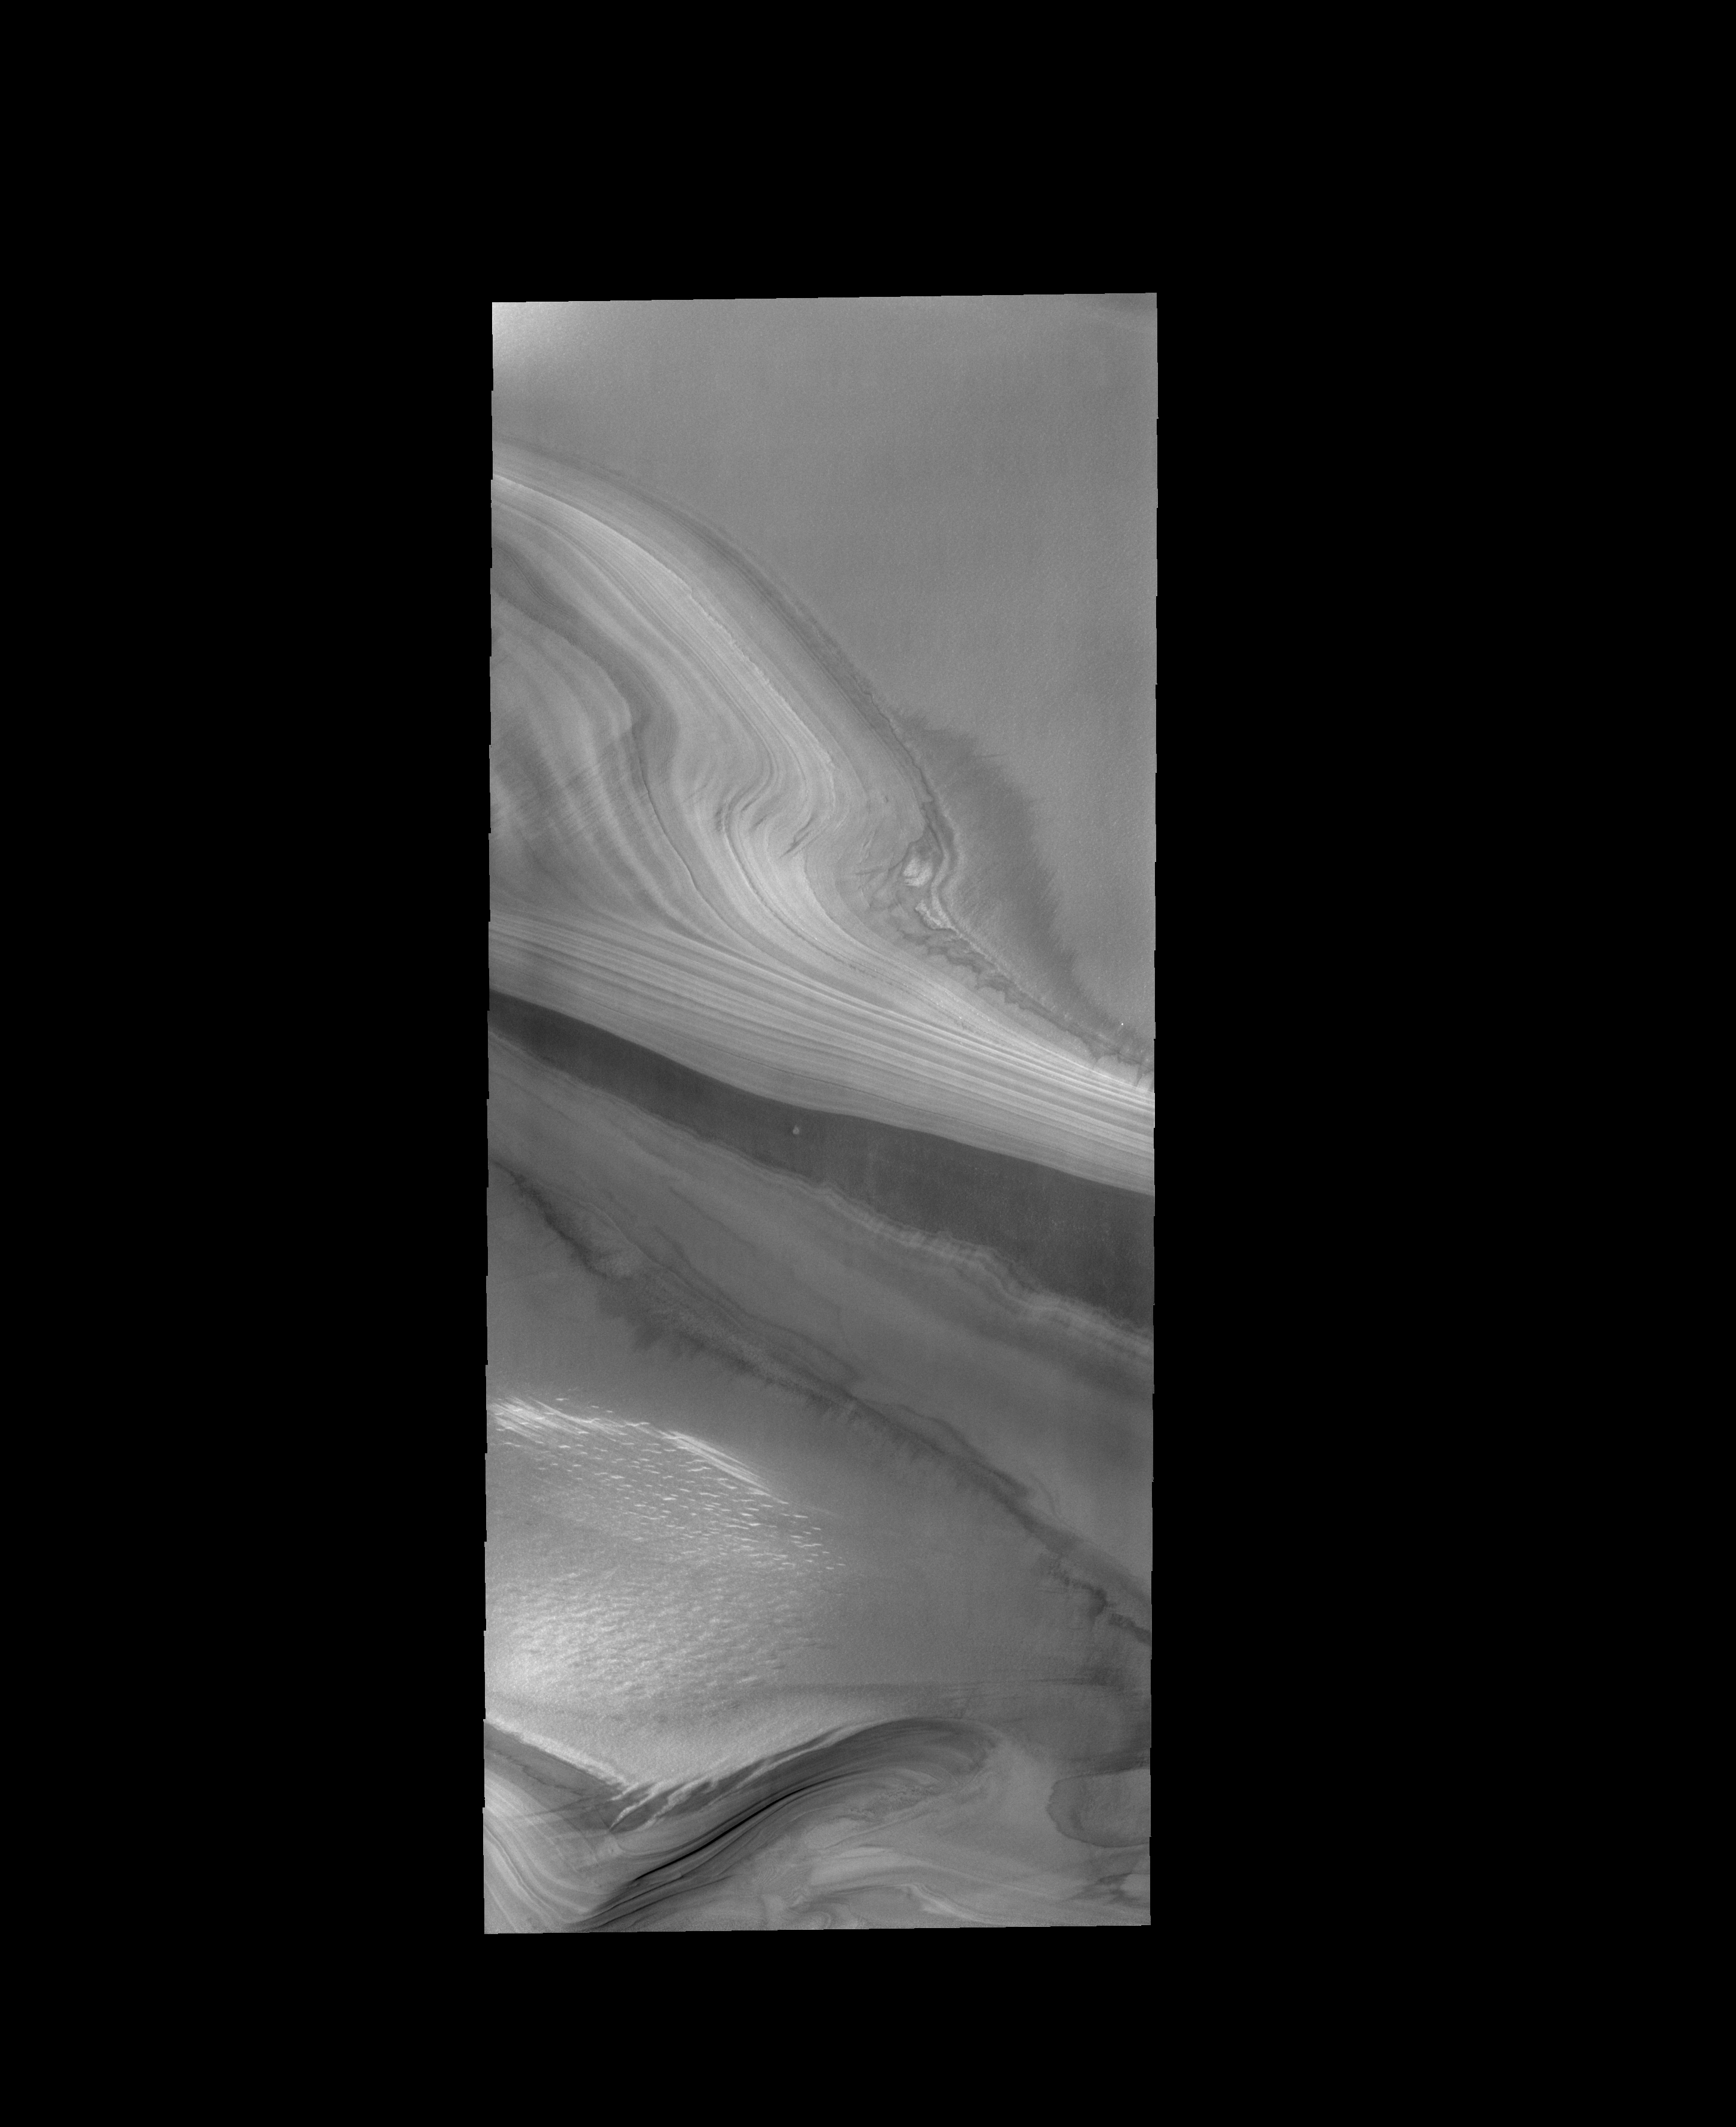

Polar Layers

This VIS image shows the layering of the ice at the north pole.

Credit: NASA/JPL-Caltech/ASU